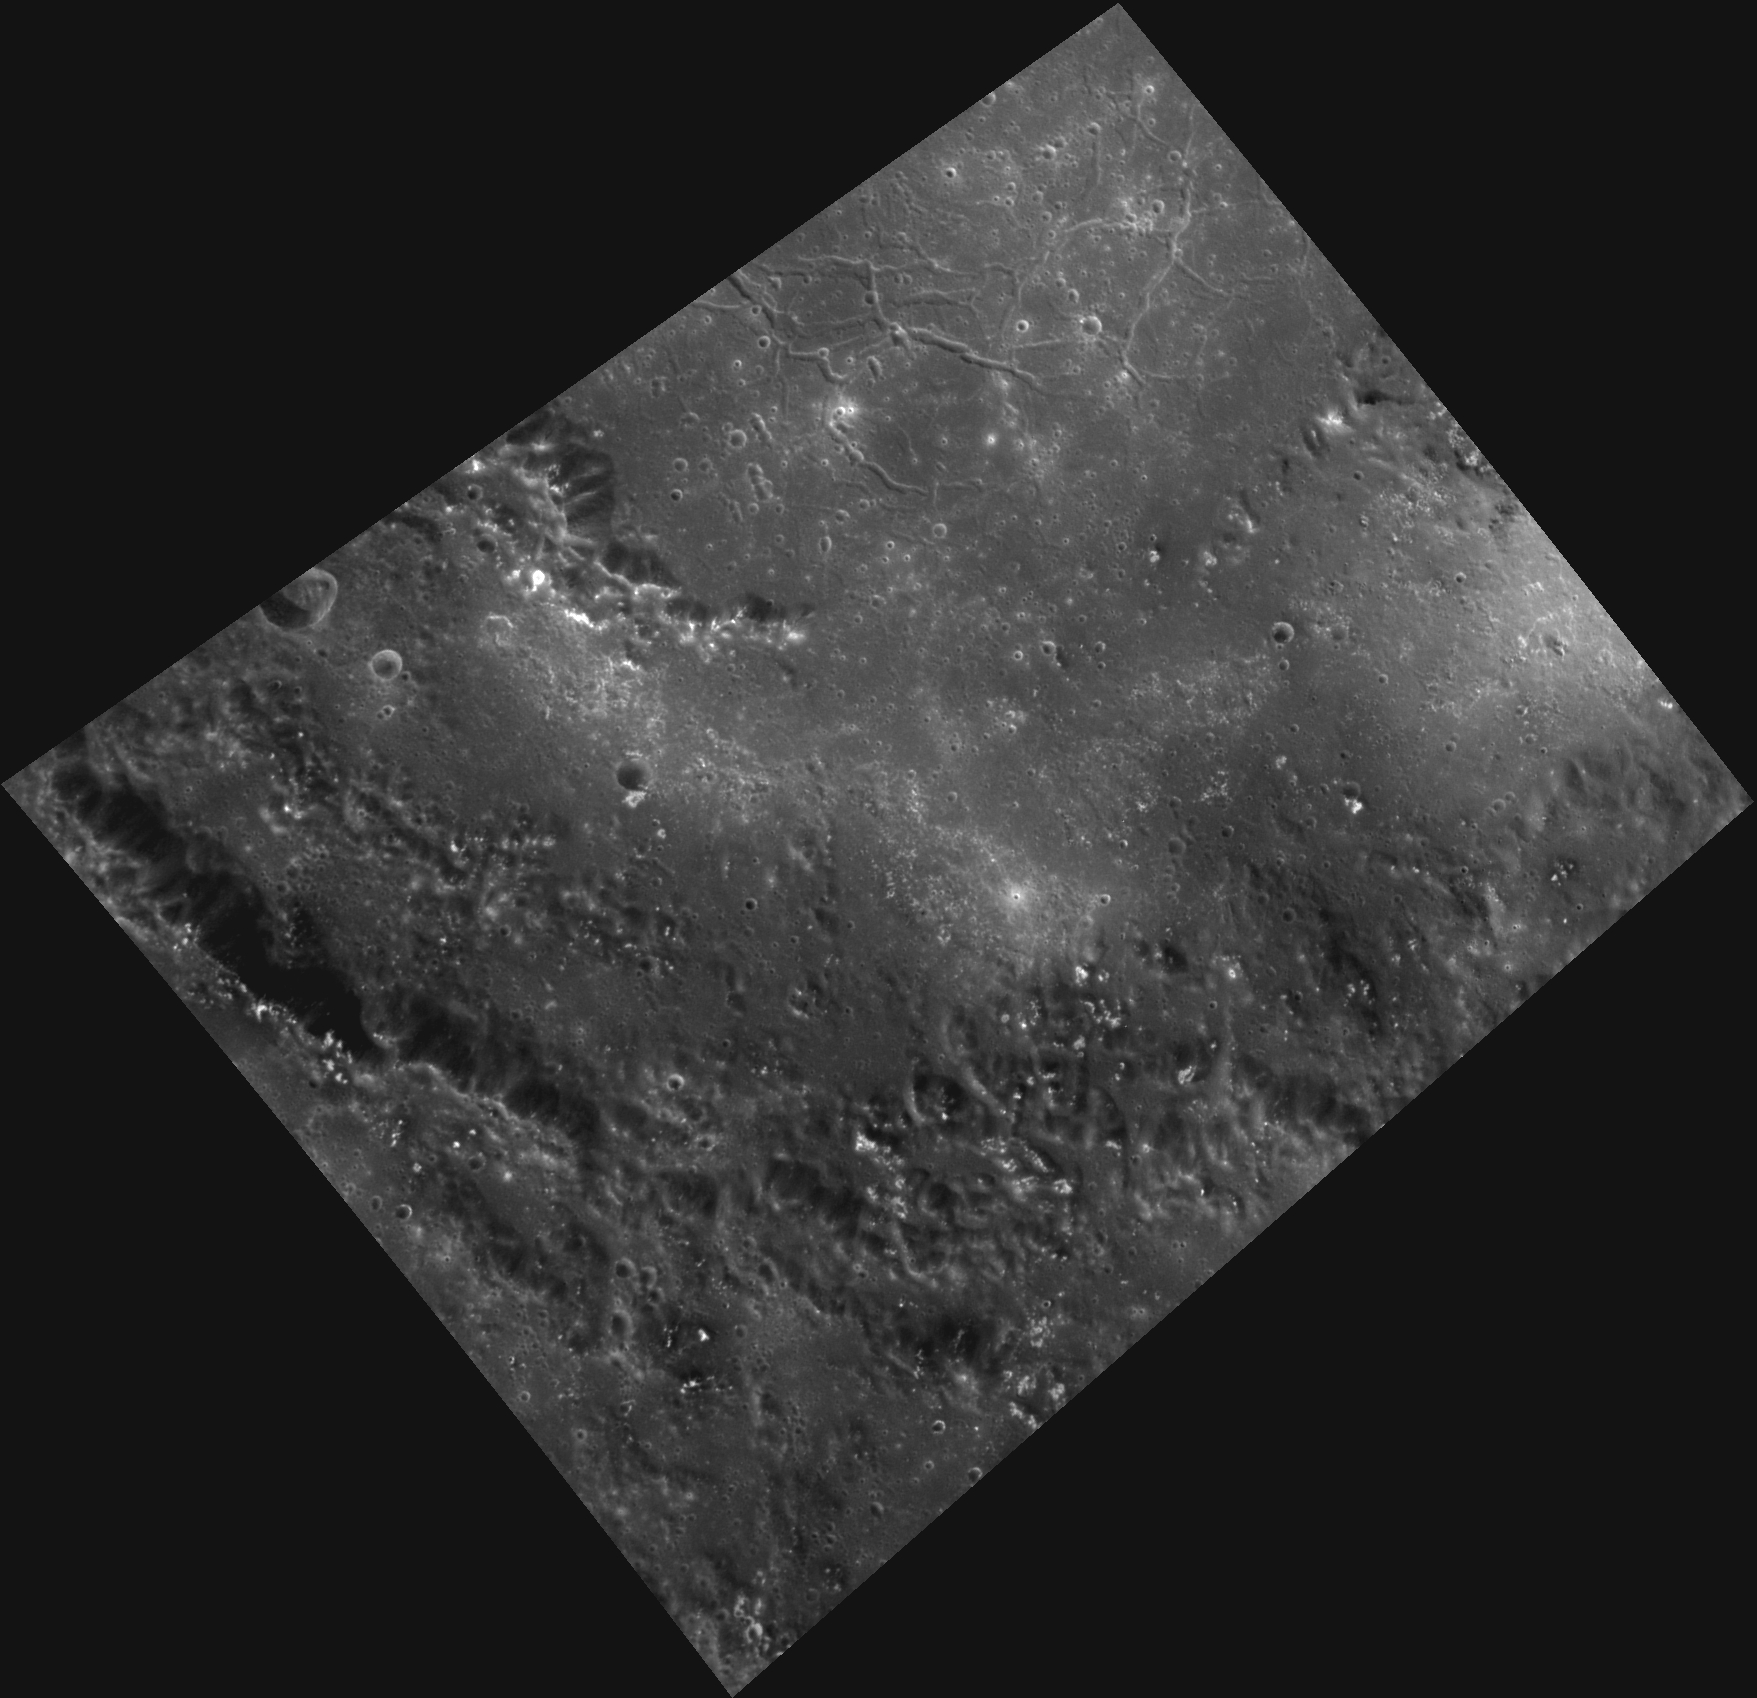

Rachmaninoff’s Master Class

This image, taken with the Wide Angle Camera (WAC), provides a master class in Mercury surface features and the geologic processes that formed them. The image shows a portion of Rachmaninoff, a double-ring basin named for the early twentieth century Russian composer, pianist and conductor Sergei Rachmaninoff. In this region, we see the remnants of an inner peak ring, with hollows dusting the tops of the peaks in both the inner and outer rings. Also visible is the basin’s main rim scarp beginning in the left corner of the image and extending to the southeast. The crater floor contains a number of regions of high-reflectance material, as well as polygonal valleys called graben (located near the top of the image, at the basin’s center). Graben are formed by forces pulling apart the surface; these extensional forces are in contrast to the tectonic contraction we typically see all over Mercury and may be related to cooling of the smooth volcanic plains that cover the floor.

This image was acquired as a high-resolution targeted observation. Targeted observations are images of a small area on Mercury’s surface at resolutions much higher than the 250-meter/pixel (820 feet/pixel) morphology base map or the 1-kilometer/pixel (0.6 miles/pixel) color base map. It is not possible to cover all of Mercury’s surface at this high resolution during MESSENGER’s one-year mission, but several areas of high scientific interest are generally imaged in this mode each week.

Date acquired: February 06, 2012
Image Mission Elapsed Time (MET): 237042001
Image ID: 1361459
Instrument: Wide Angle Camera (WAC) of the Mercury Dual Imaging System (MDIS)
WAC filter: 7 (748 nanometers)
Center Latitude: 25.53°
Center Longitude: 57.51° E
Resolution: 136 meters/pixel
Scale: This image is 238 km (148 miles) wide from left corner to right corner.
Incidence Angle: 37.9°
Emission Angle: 36.3°
Phase Angle: 74.2°

The MESSENGER spacecraft is the first ever to orbit the planet Mercury, and the spacecraft’s seven scientific instruments and radio science investigation are unraveling the history and evolution of the Solar System’s innermost planet. Visit the Why Mercury? section of this website to learn more about the key science questions that the MESSENGER mission is addressing. During the one-year primary mission, MDIS is scheduled to acquire more than 75,000 images in support of MESSENGER’s science goals.

These images are from MESSENGER, a NASA Discovery mission to conduct the first orbital study of the innermost planet, Mercury. For information regarding the use of images, see the MESSENGER image use policy.

Credit: NASA/Johns Hopkins University Applied Physics Laboratory/Carnegie Institution of Washington